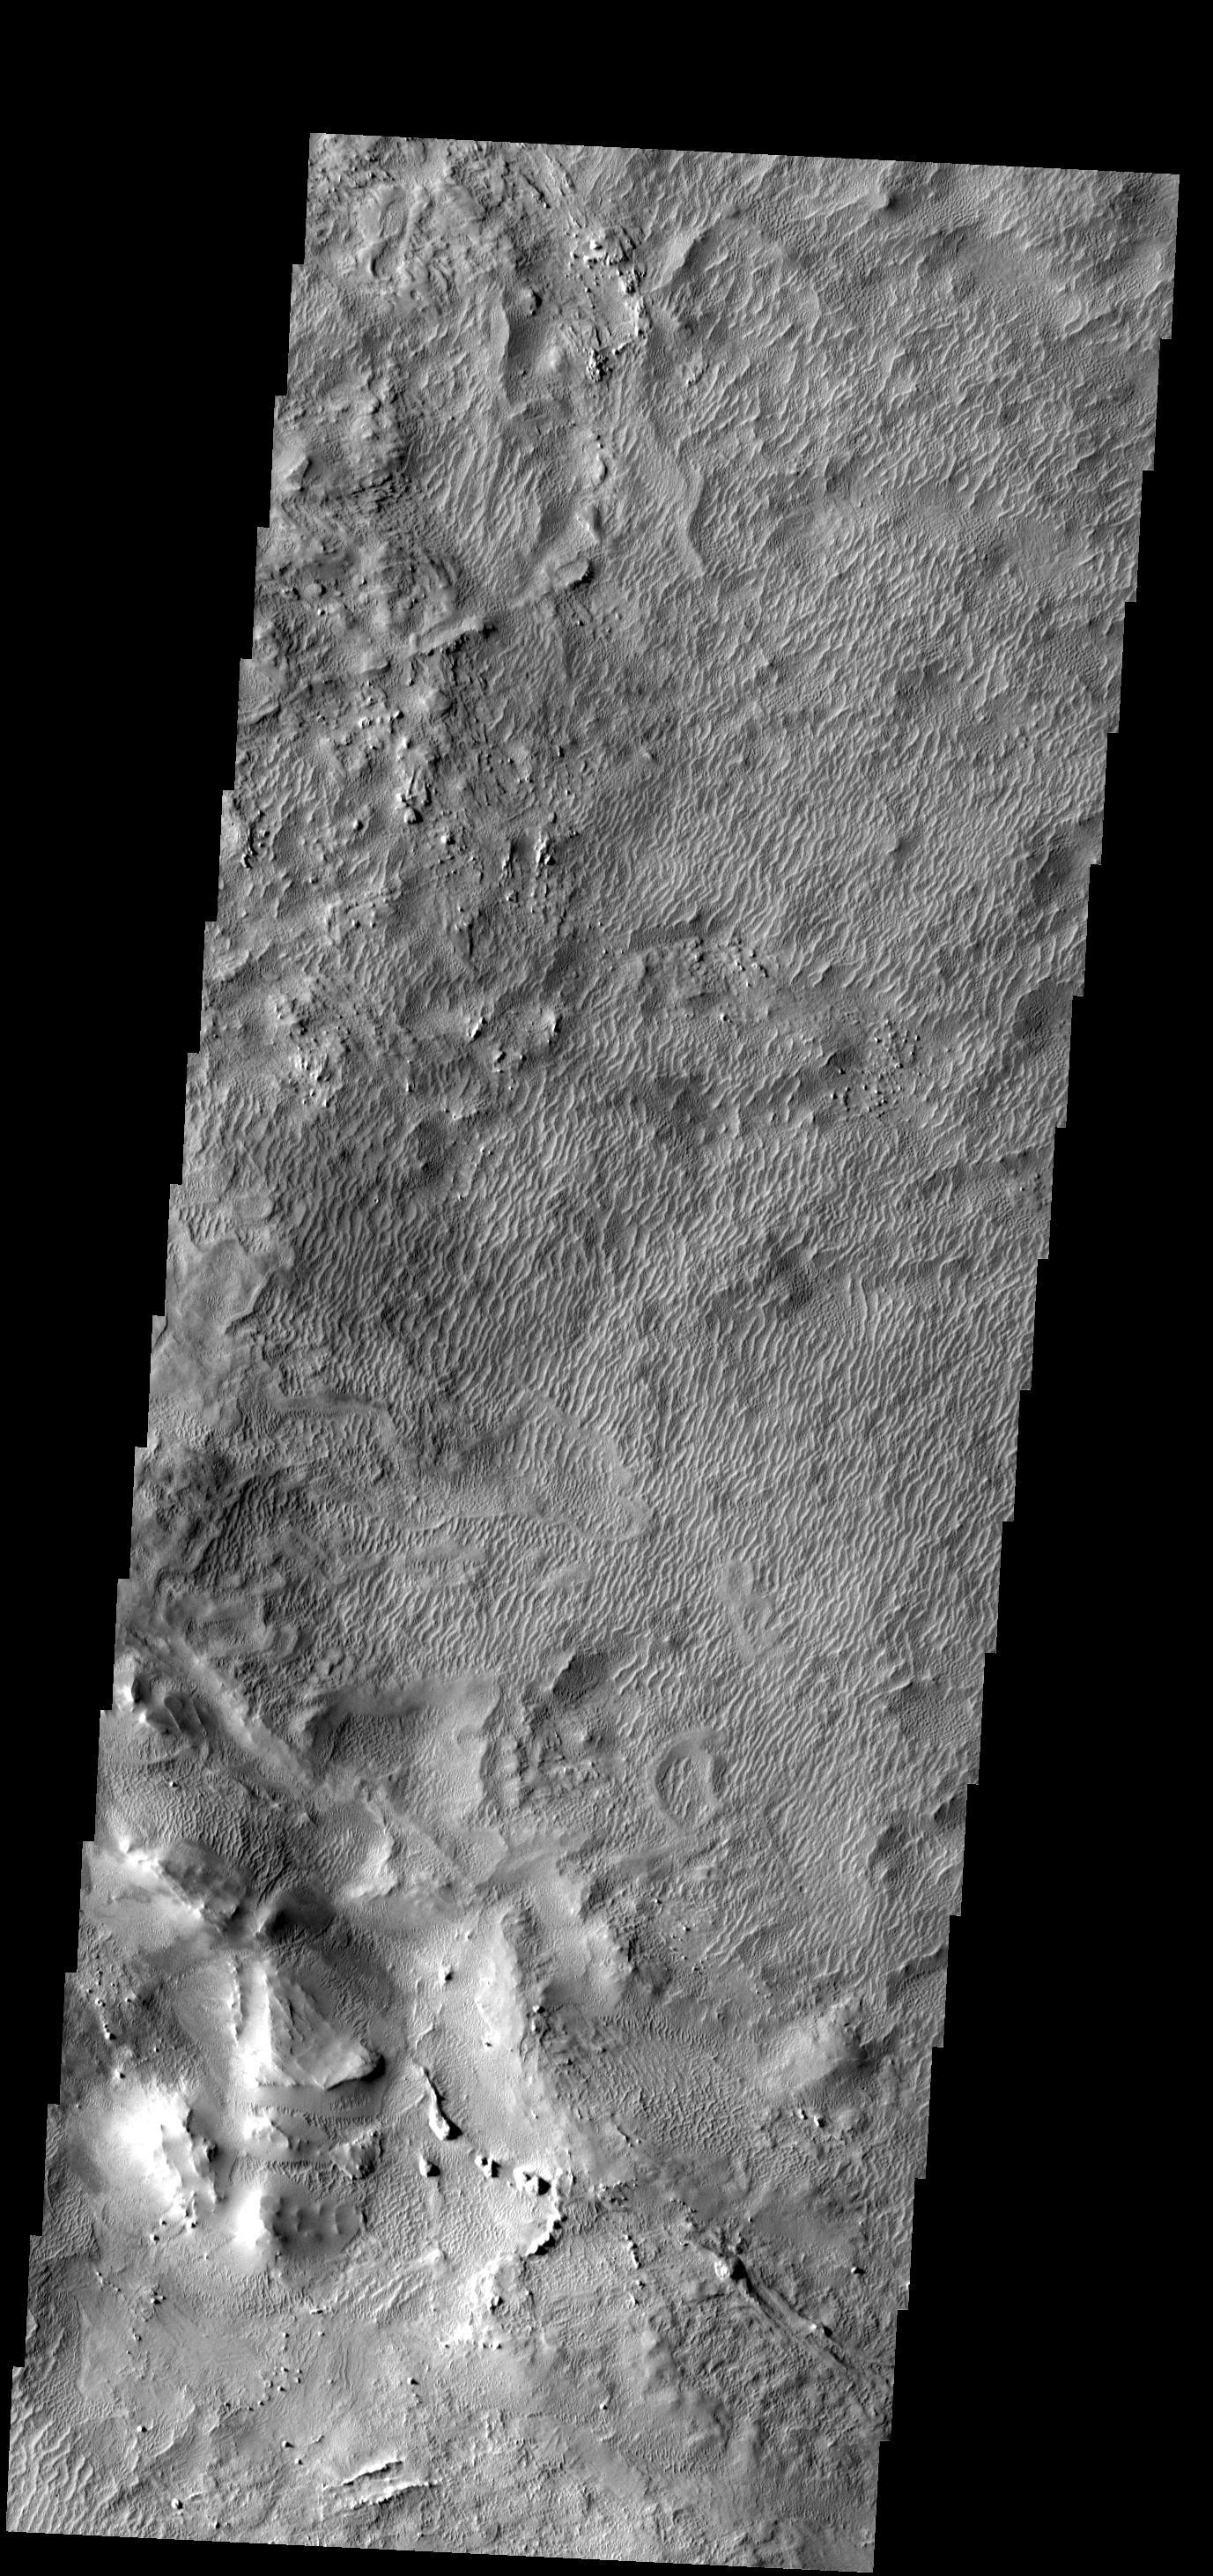

Dunes

These old dunes and the surrouning wind eroded material are part of the Medusa Fossae Formation.

Image information: VIS instrument. Latitude 6.8N, Longitude 232.2E. 18 meter/pixel resolution.

Please see the THEMIS Data Citation Note for details on crediting THEMIS images.

Note: this THEMIS visual image has not been radiometrically nor geometrically calibrated for this preliminary release. An empirical correction has been performed to remove instrumental effects. A linear shift has been applied in the cross-track and down-track direction to approximate spacecraft and planetary motion. Fully calibrated and geometrically projected images will be released through the Planetary Data System in accordance with Project policies at a later time.

NASA’s Jet Propulsion Laboratory manages the 2001 Mars Odyssey mission for NASA’s Office of Space Science, Washington, D.C. The Thermal Emission Imaging System (THEMIS) was developed by Arizona State University, Tempe, in collaboration with Raytheon Santa Barbara Remote Sensing. The THEMIS investigation is led by Dr. Philip Christensen at Arizona State University. Lockheed Martin Astronautics, Denver, is the prime contractor for the Odyssey project, and developed and built the orbiter. Mission operations are conducted jointly from Lockheed Martin and from JPL, a division of the California Institute of Technology in Pasadena.

Credit: NASA/JPL/ASU